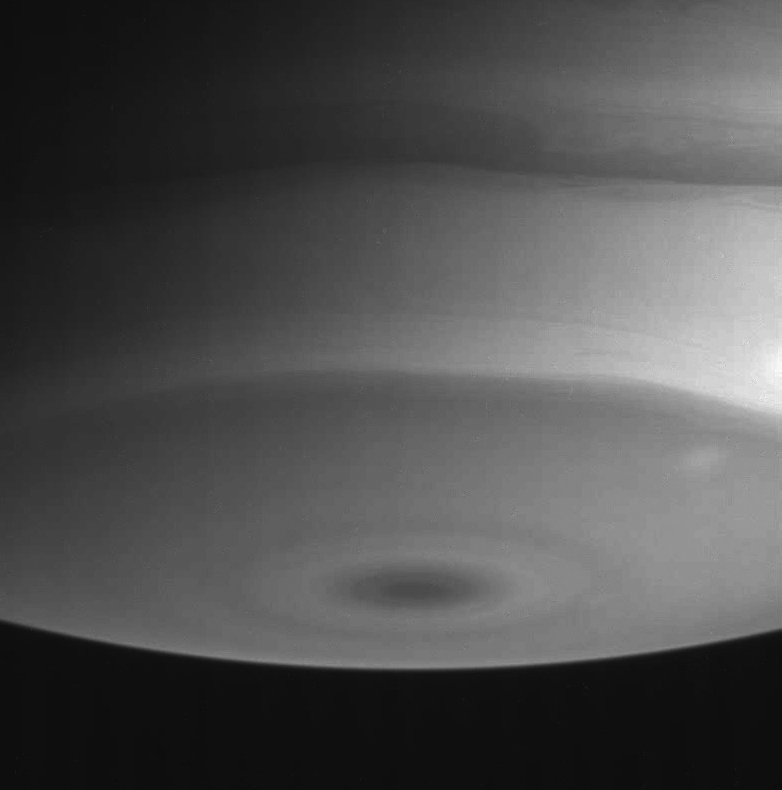

Infrared South Pole

This Cassini spacecraft narrow angle camera view of Saturn’s southern polar region shows interesting details in the swirling boundaries between cloud bands. Two faint spots are visible at right, north and south of the boundary of the dark polar collar. The dark spot at the bottom of the image marks the planet’s south pole.

The image was taken on July 19, 2004, at a distance of 6.2 million kilometers (3.9 million miles) from Saturn, through a filter which lets infrared light pass through. The image scale is 36 kilometers (22 miles) per pixel. Contrast was slightly enhanced to bring out features in the atmosphere.

The Cassini-Huygens mission is a cooperative project of NASA, the European Space Agency and the Italian Space Agency. The Jet Propulsion Laboratory, a division of the California Institute of Technology in Pasadena, manages the Cassini-Huygens mission for NASA’s Office of Space Science, Washington, D.C. The Cassini orbiter and its two onboard cameras, were designed, developed and assembled at JPL. The imaging team is based at the Space Science Institute, Boulder, Colo.

Credit: NASA/JPL/Space Science Institute